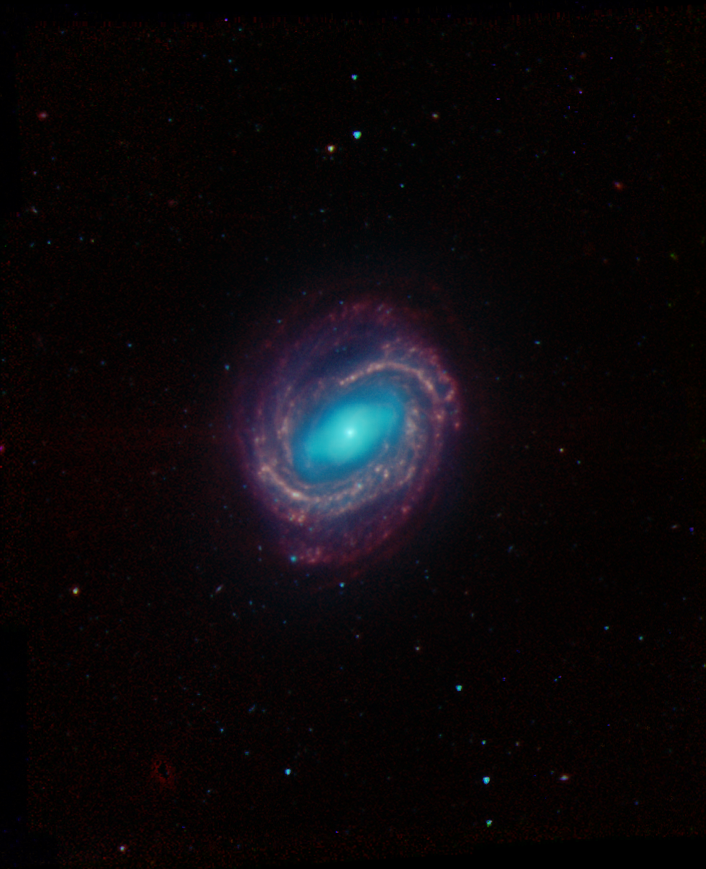

Galaxy NGC 4579

Galaxy NGC 4579 was captured by the Spitzer Infrared Nearby Galaxy Survey, or Sings, Legacy project using the Spitzer Space Telescope’s infrared array camera. In this image, the red structures are areas where gas and dust are thought to be forming new stars, while the blue light comes from mature stars. This image is a 4-channel, false-color composite, where blue indicates emission at 3.6 microns, green corresponds to 4.5 microns, and red to 5.8 and 8.0 microns. The contribution from starlight (measured at 3.6 microns) in this picture has been subtracted from the 5.8 and 8 micron images to enhance the visibility of the dust features.

Credit: NASA/JPL-Caltech/Univ. of Ariz